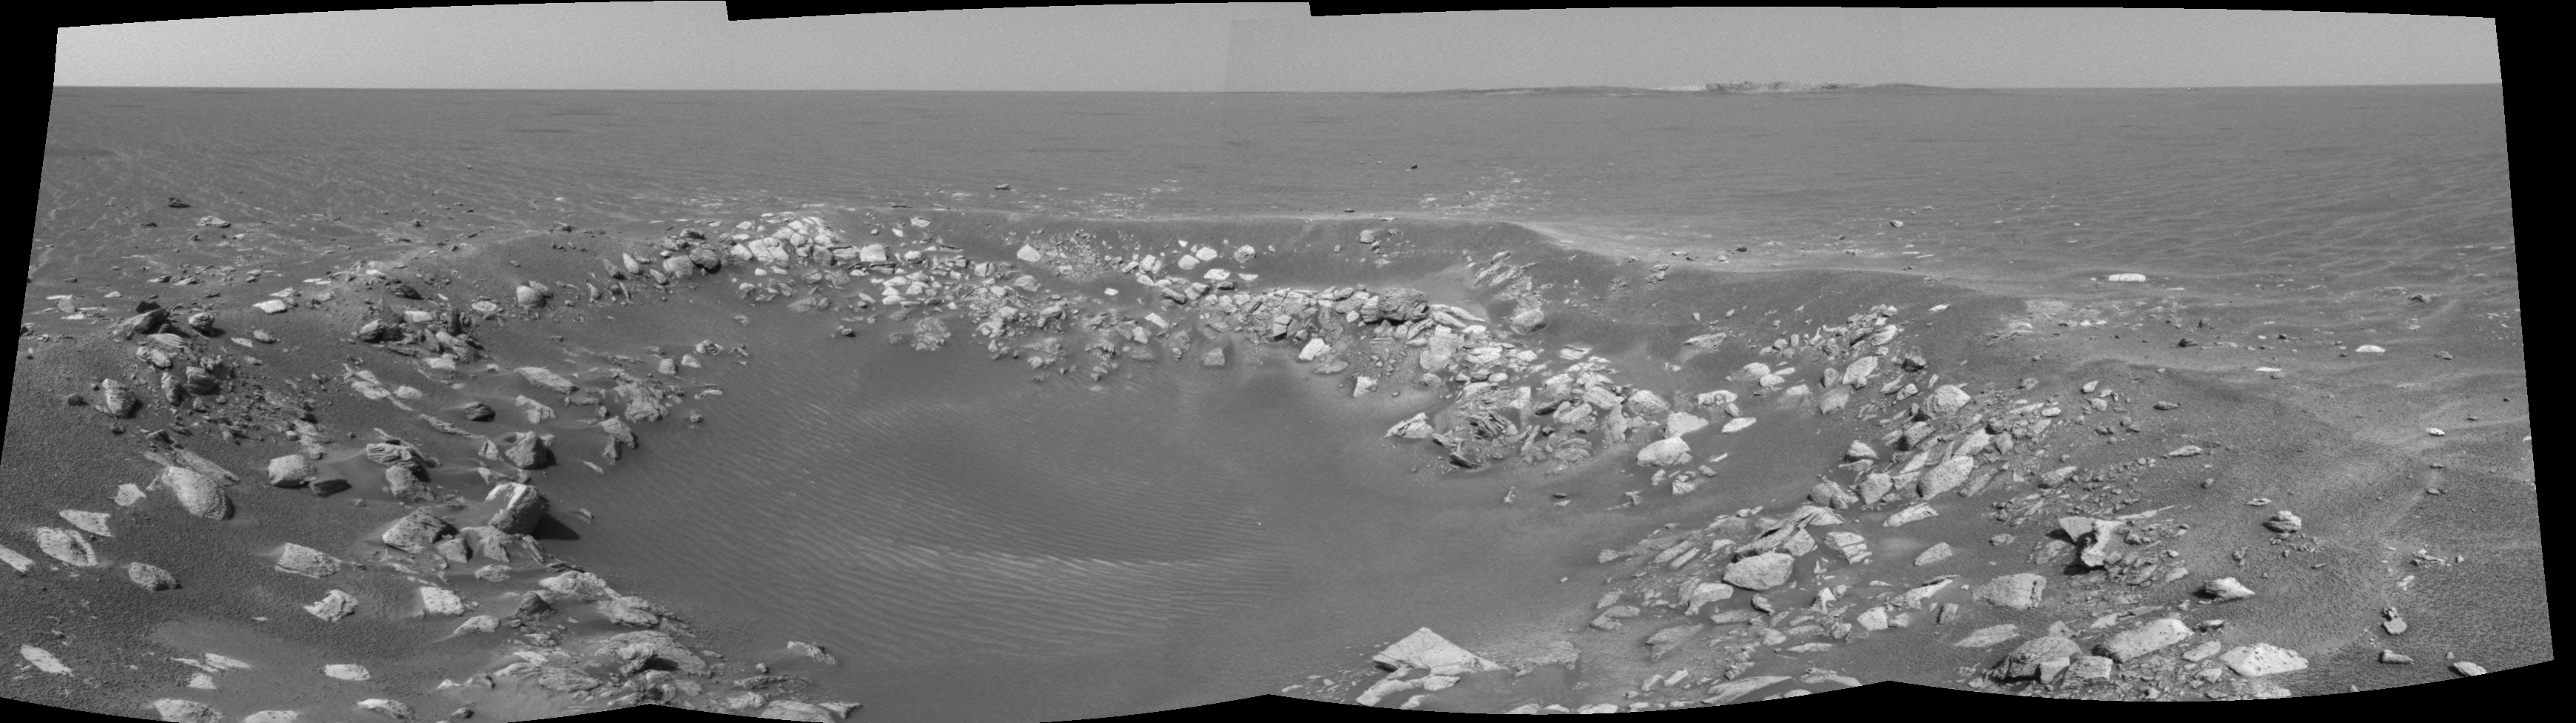

One View, Two Craters

This cylindrical projection was constructed from a sequence of four images taken by the navigation camera onboard the Mars Exploration Rover Opportunity.

The images were acquired on sol 85 of Opportunity’s mission to Meridiani Planum. The camera acquired the images at approximately 14:28 local solar time, or around 6:30 a.m. Pacific Daylight Time, on April 20, 2004.

The view is from the rover’s new location, a region dubbed “Fram Crater” located some 450 meters (.3 miles) from “Eagle Crater” and roughly 250 meters (820 feet) from “Endurance Crater” (upper right).

Credit: NASA/JPL